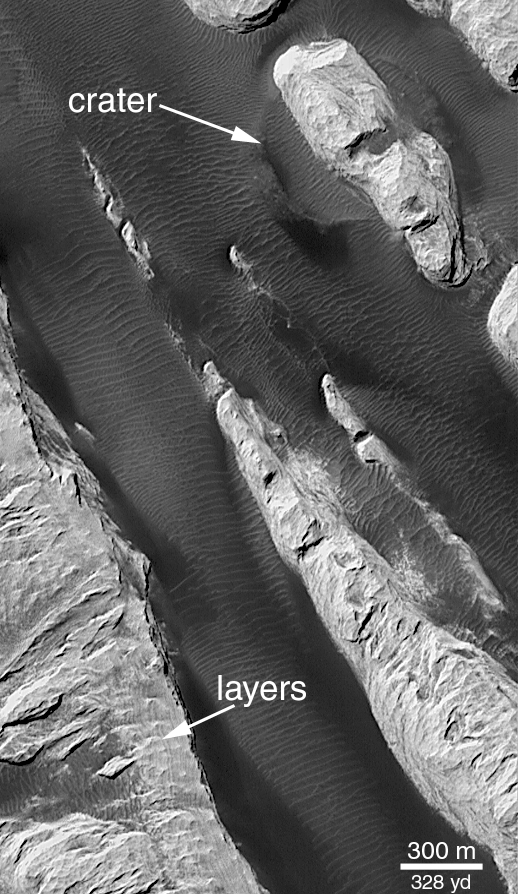

‘White Rock’ of Pollack Crater

“White Rock” is a ridged mound that was first seen and informally named “White Rock” in pictures from the Mariner 9 orbiter in 1972. In black-and-white photos, the feature appears much brighter than its surrounding terrain, giving the impression that the material is white. Later analyses of Mariner 9, Viking, and Mars Global Surveyor (MGS) data showed that the feature isn’t actually white, it is somewhat red and reflects only about 20-25% of the sunlight that falls upon it (a white surface would reflect 100%).

Located in Pollack Crater, a 95 km (59 mile) wide impact basin at 7.9°S, 334.7°W, White Rock is the light-red/orange feature with the rectangular white box drawn on it in the context view above. The white box indicates the location of a sub-frame of a MGS Mars Orbiter Camera (MOC) image acquired in September 2000, shown in PIA02848. The light-toned material that gives White Rock its name forms steep cliffs with valleys between them covered by dark, windblown, rippled sand. This release image shows a close-up of a portion of PIA02848, illustrating that the bright material is layered (arrow, “layers”) and that there is an old impact crater (arrow, “crater”) that has been partly uncovered from beneath the White Rock material.

The layering in White Rock suggests that the material is sediment deposited at some time in the distant past within Pollack Crater. The fact that the material erodes to form steep cliffs suggests that it is hard like rock. Thus, White Rock is interpreted to be an outcrop of sedimentary rock. It is probably a small remnant of a larger body of rock that may have once covered the entire floor of Pollack Crater; this view is supported by the observation that more extensive layered rocks are seen in other craters across the surface of the red planet (e.g., the crater at 8°N, 7°W).

Both pictures shown here are illuminated by sunlight from the upper left, north is up. Pollack Crater was named in 1997 for James B. Pollack (1938-1994), a NASA Ames Research Center scientist known in the Mars research community for his atmospheric research with Mariner 9 and Viking data and the development of key computer models used to investigate the red planet’s winds, storms, and climate.

Credit: NASA/JPL/MSSS